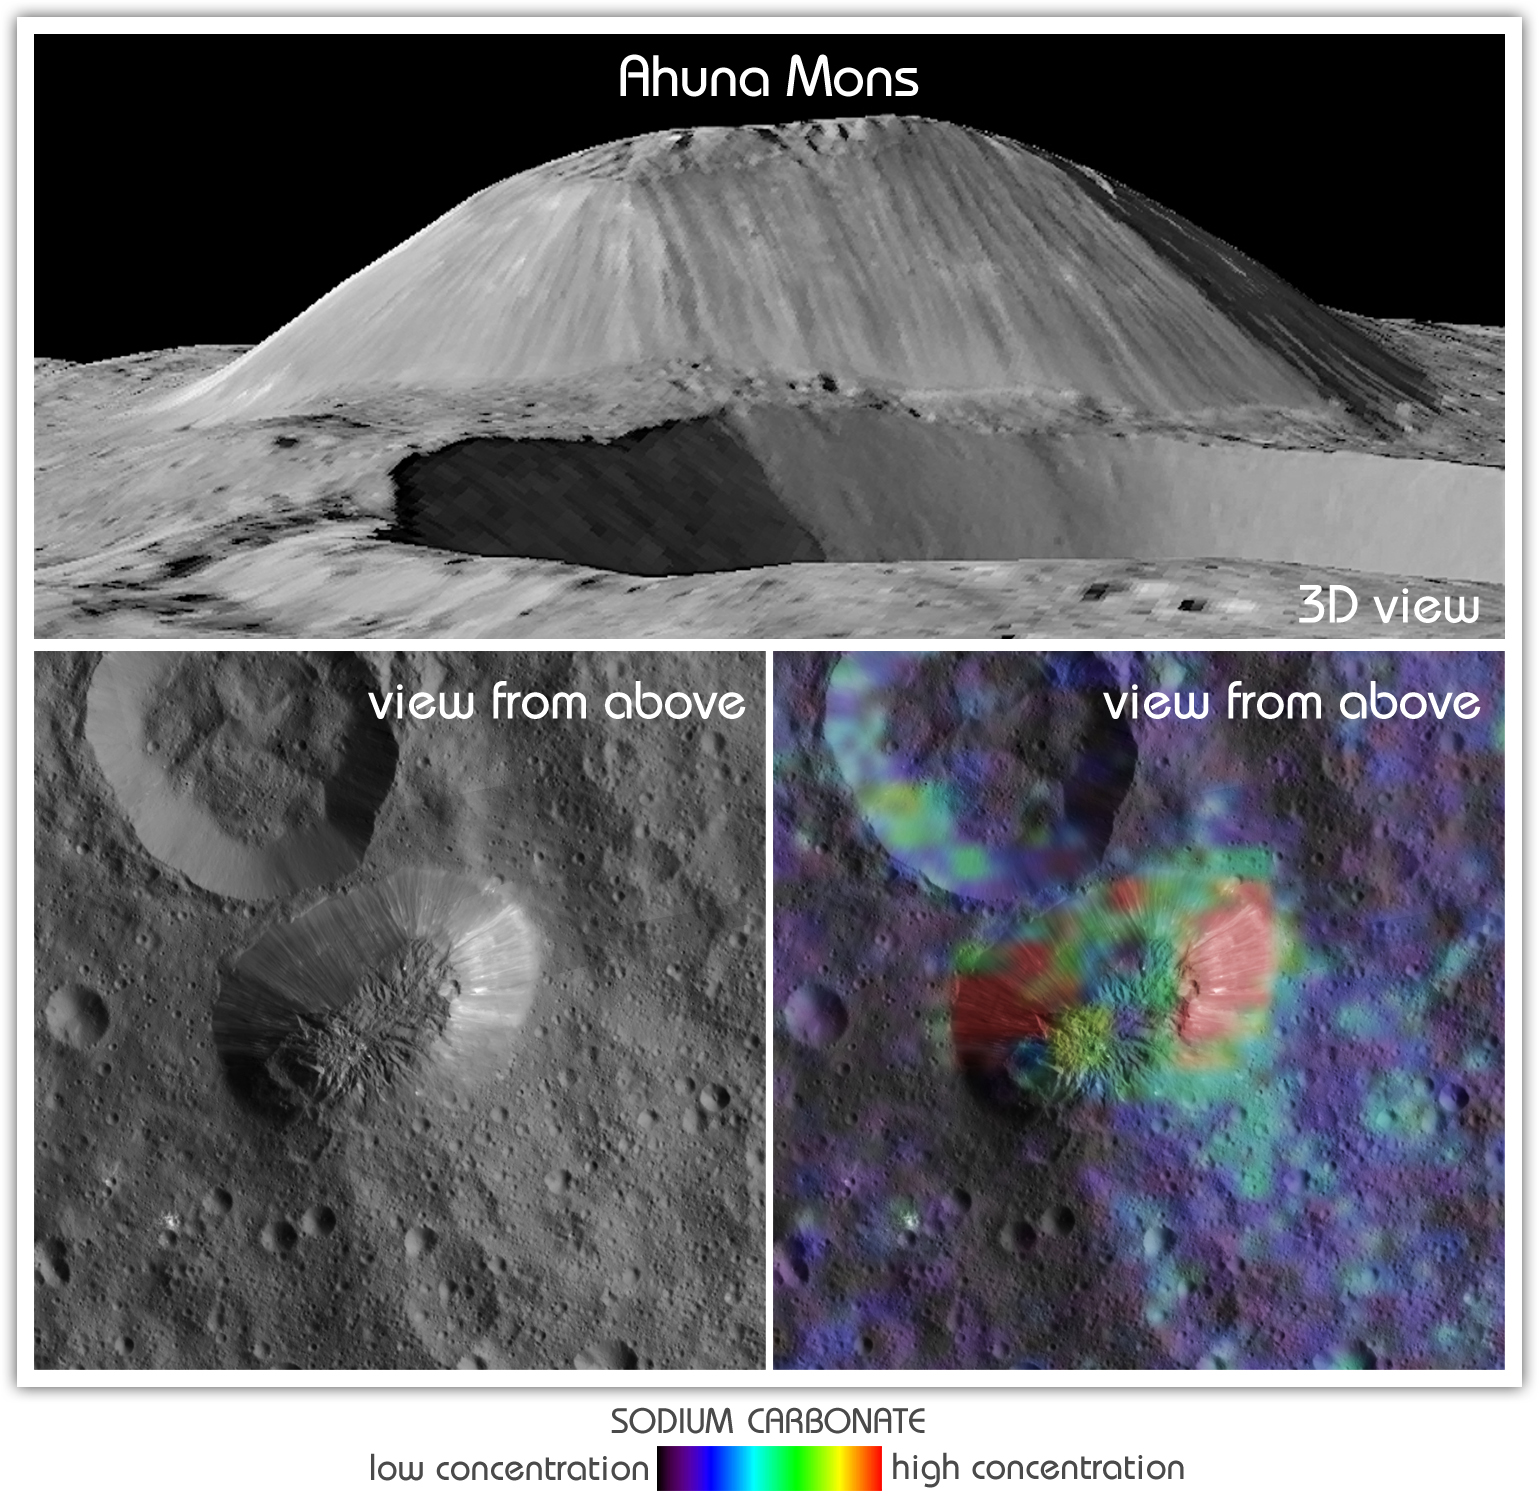

Ahuna Mons

Non-annotated Version

This view from NASA’s Dawn mission shows Ceres’ tallest mountain, Ahuna Mons, 2.5 miles (4 kilometers) high and 11 miles (17 kilometers) wide. This is one of the few sites on Ceres at which a significant amount of sodium carbonate has been found, shown in green and red colors in the lower right image.

The top and lower left images were collected by Dawn’s framing camera. The top image is a 3D view reconstructed with the help of topography data.

Dawn’s mission is managed by JPL for NASA’s Science Mission Directorate in Washington. Dawn is a project of the directorate’s Discovery Program, managed by NASA’s Marshall Space Flight Center in Huntsville, Alabama. UCLA is responsible for overall Dawn mission science. Orbital ATK Inc., in Dulles, Virginia, designed and built the spacecraft. The German Aerospace Center, Max Planck Institute for Solar System Research, Italian Space Agency and Italian National Astrophysical Institute are international partners on the mission team.

Credit: NASA/JPL-Caltech/UCLA/MPS/DLR/IDA/ASI/INAF